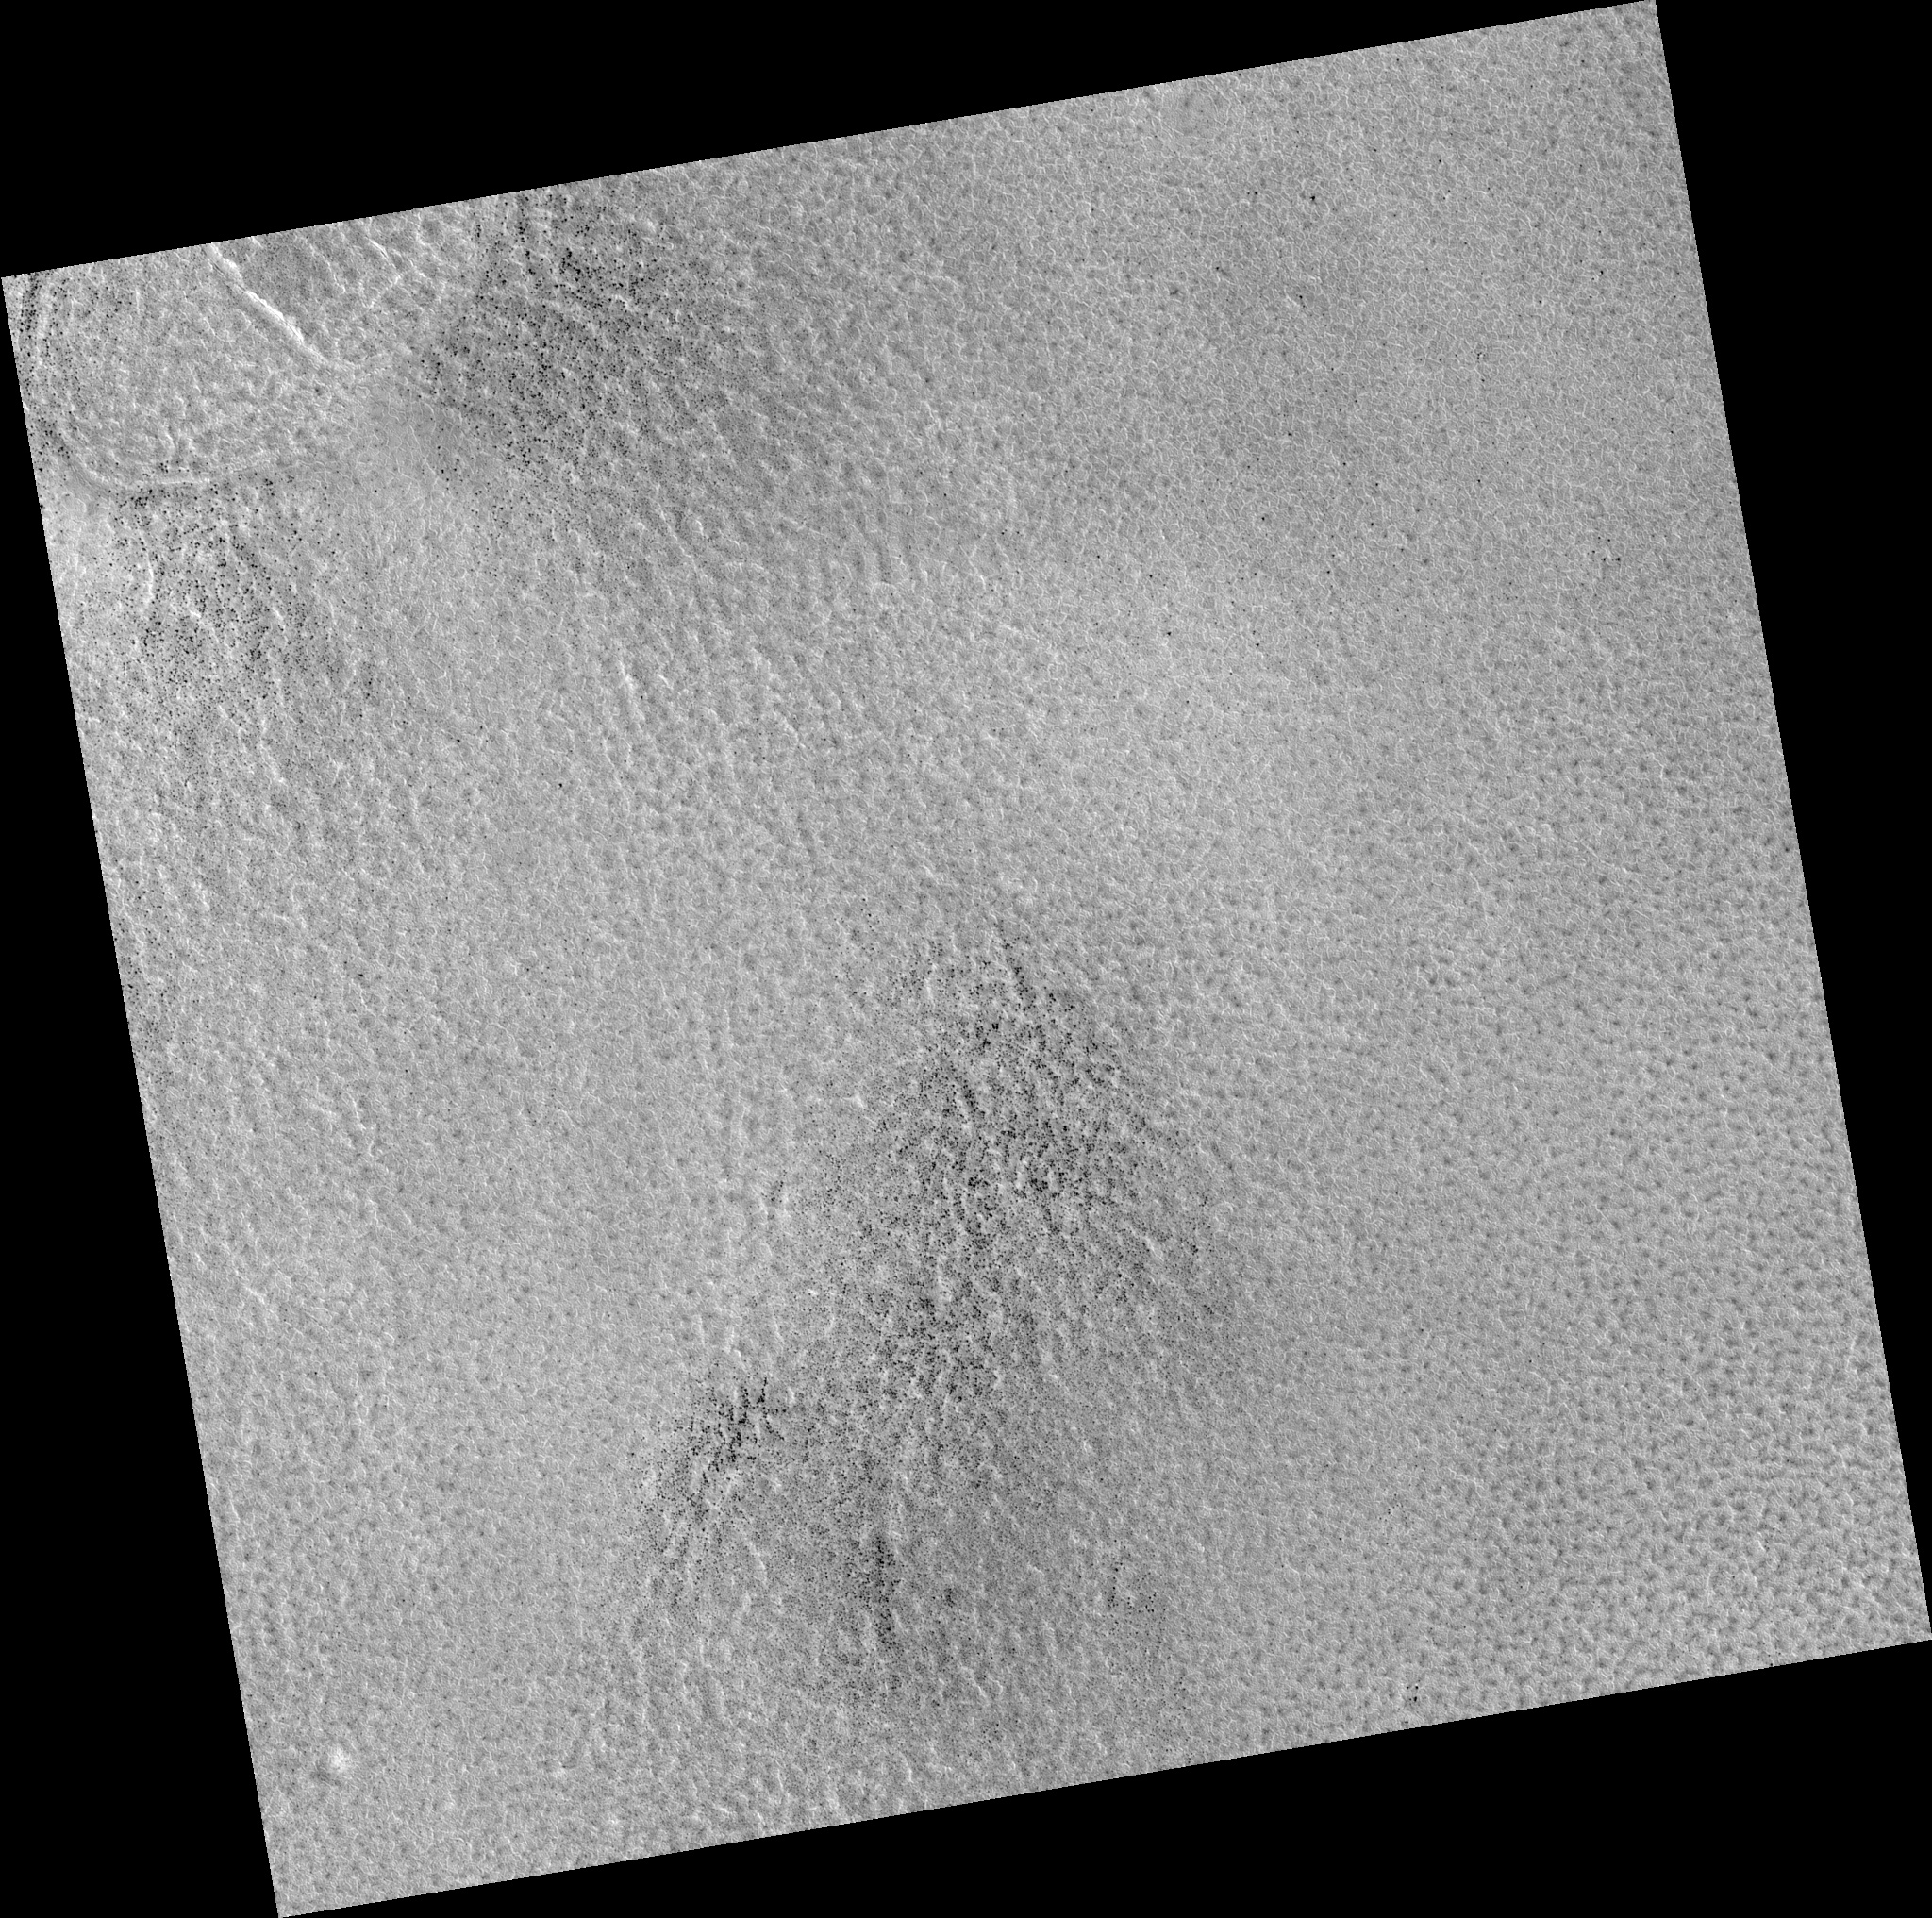

Northern Plains

Image PSP_001451_2505 was taken by the High Resolution Imaging Science Experiment (HiRISE) camera onboard the Mars Reconnaissance Orbiter spacecraft on November 17, 2006. The complete image is centered at 70.4 degrees latitude, 53.2 degrees East longitude. The range to the target site was 313.8 km (196.1 miles). At this distance the image scale is 31.4 cm/pixel (with 1 x 1 binning) so objects ~94 cm across are resolved. The image shown here has been map-projected to 25 cm/pixel. The image was taken at a local Mars time of 3:00 PM and the scene is illuminated from the west with a solar incidence angle of 60 degrees, thus the sun was about 30 degrees above the horizon. At a solar longitude of 136.8 degrees, the season on Mars is Northern Summer.

NASA’s Jet Propulsion Laboratory, a division of the California Institute of Technology in Pasadena, manages the Mars Reconnaissance Orbiter for NASA’s Science Mission Directorate, Washington. Lockheed Martin Space Systems, Denver, is the prime contractor for the project and built the spacecraft. The High Resolution Imaging Science Experiment is operated by the University of Arizona, Tucson, and the instrument was built by Ball Aerospace and Technology Corp., Boulder, Colo.

Credit: NASA/JPL/Univ. of Arizona